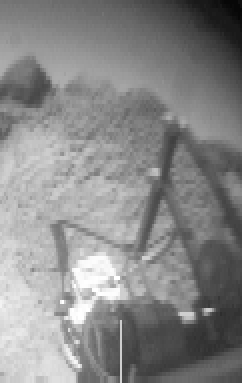

Sojourner’s APXS & “Wedge”

This image of the rock “Wedge” was taken from the Sojourner rover’s rear color camera on Sol 37. The position of the rover relative to Wedge is seen in MRPS 83349. The segmented rod visible in the middle of the frame is the deployment arm for the Alpha Proton X-Ray Spectrometer (APXS). The APXS, the bright, cylindrical object at the end of the arm, is positioned against Wedge and is designed to measure the rock’s chemical composition. This was done successfully on the night of Sol 37.

Mars Pathfinder is the second in NASA’s Discovery program of low-cost spacecraft with highly focused science goals. The Jet Propulsion Laboratory, Pasadena, CA, developed and manages the Mars Pathfinder mission for NASA’s Office of Space Science, Washington, D.C. JPL is a division of the California Institute of Technology (Caltech). The Imager for Mars Pathfinder (IMP) was developed by the University of Arizona Lunar and Planetary Laboratory under contract to JPL. Peter Smith is the Principal Investigator.

Photojournal note: Sojourner spent 83 days of a planned seven-day mission exploring the Martian terrain, acquiring images, and taking chemical, atmospheric and other measurements. The final data transmission received from Pathfinder was at 10:23 UTC on September 27, 1997. Although mission managers tried to restore full communications during the following five months, the successful mission was terminated on March 10, 1998.

Credit: NASA/JPL